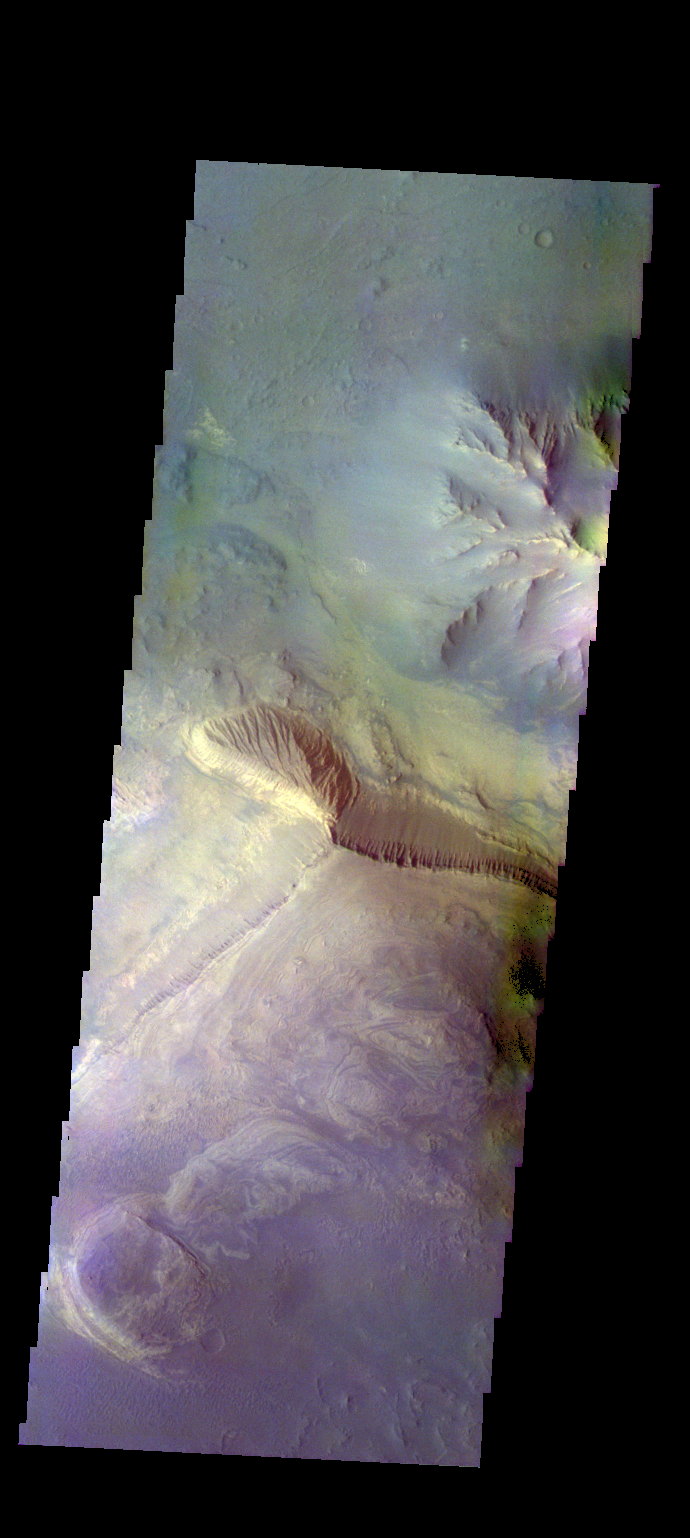

Coprates Chasma – False Color

The THEMIS VIS camera contains 5 filters. The data from different filters can be combined in multiple ways to create a false color image. These false color images may reveal subtle variations of the surface not easily identified in a single band image. Today’s false color image shows part of the interior of Coprates Chasma.

Credit: NASA/JPL-Caltech/ASU